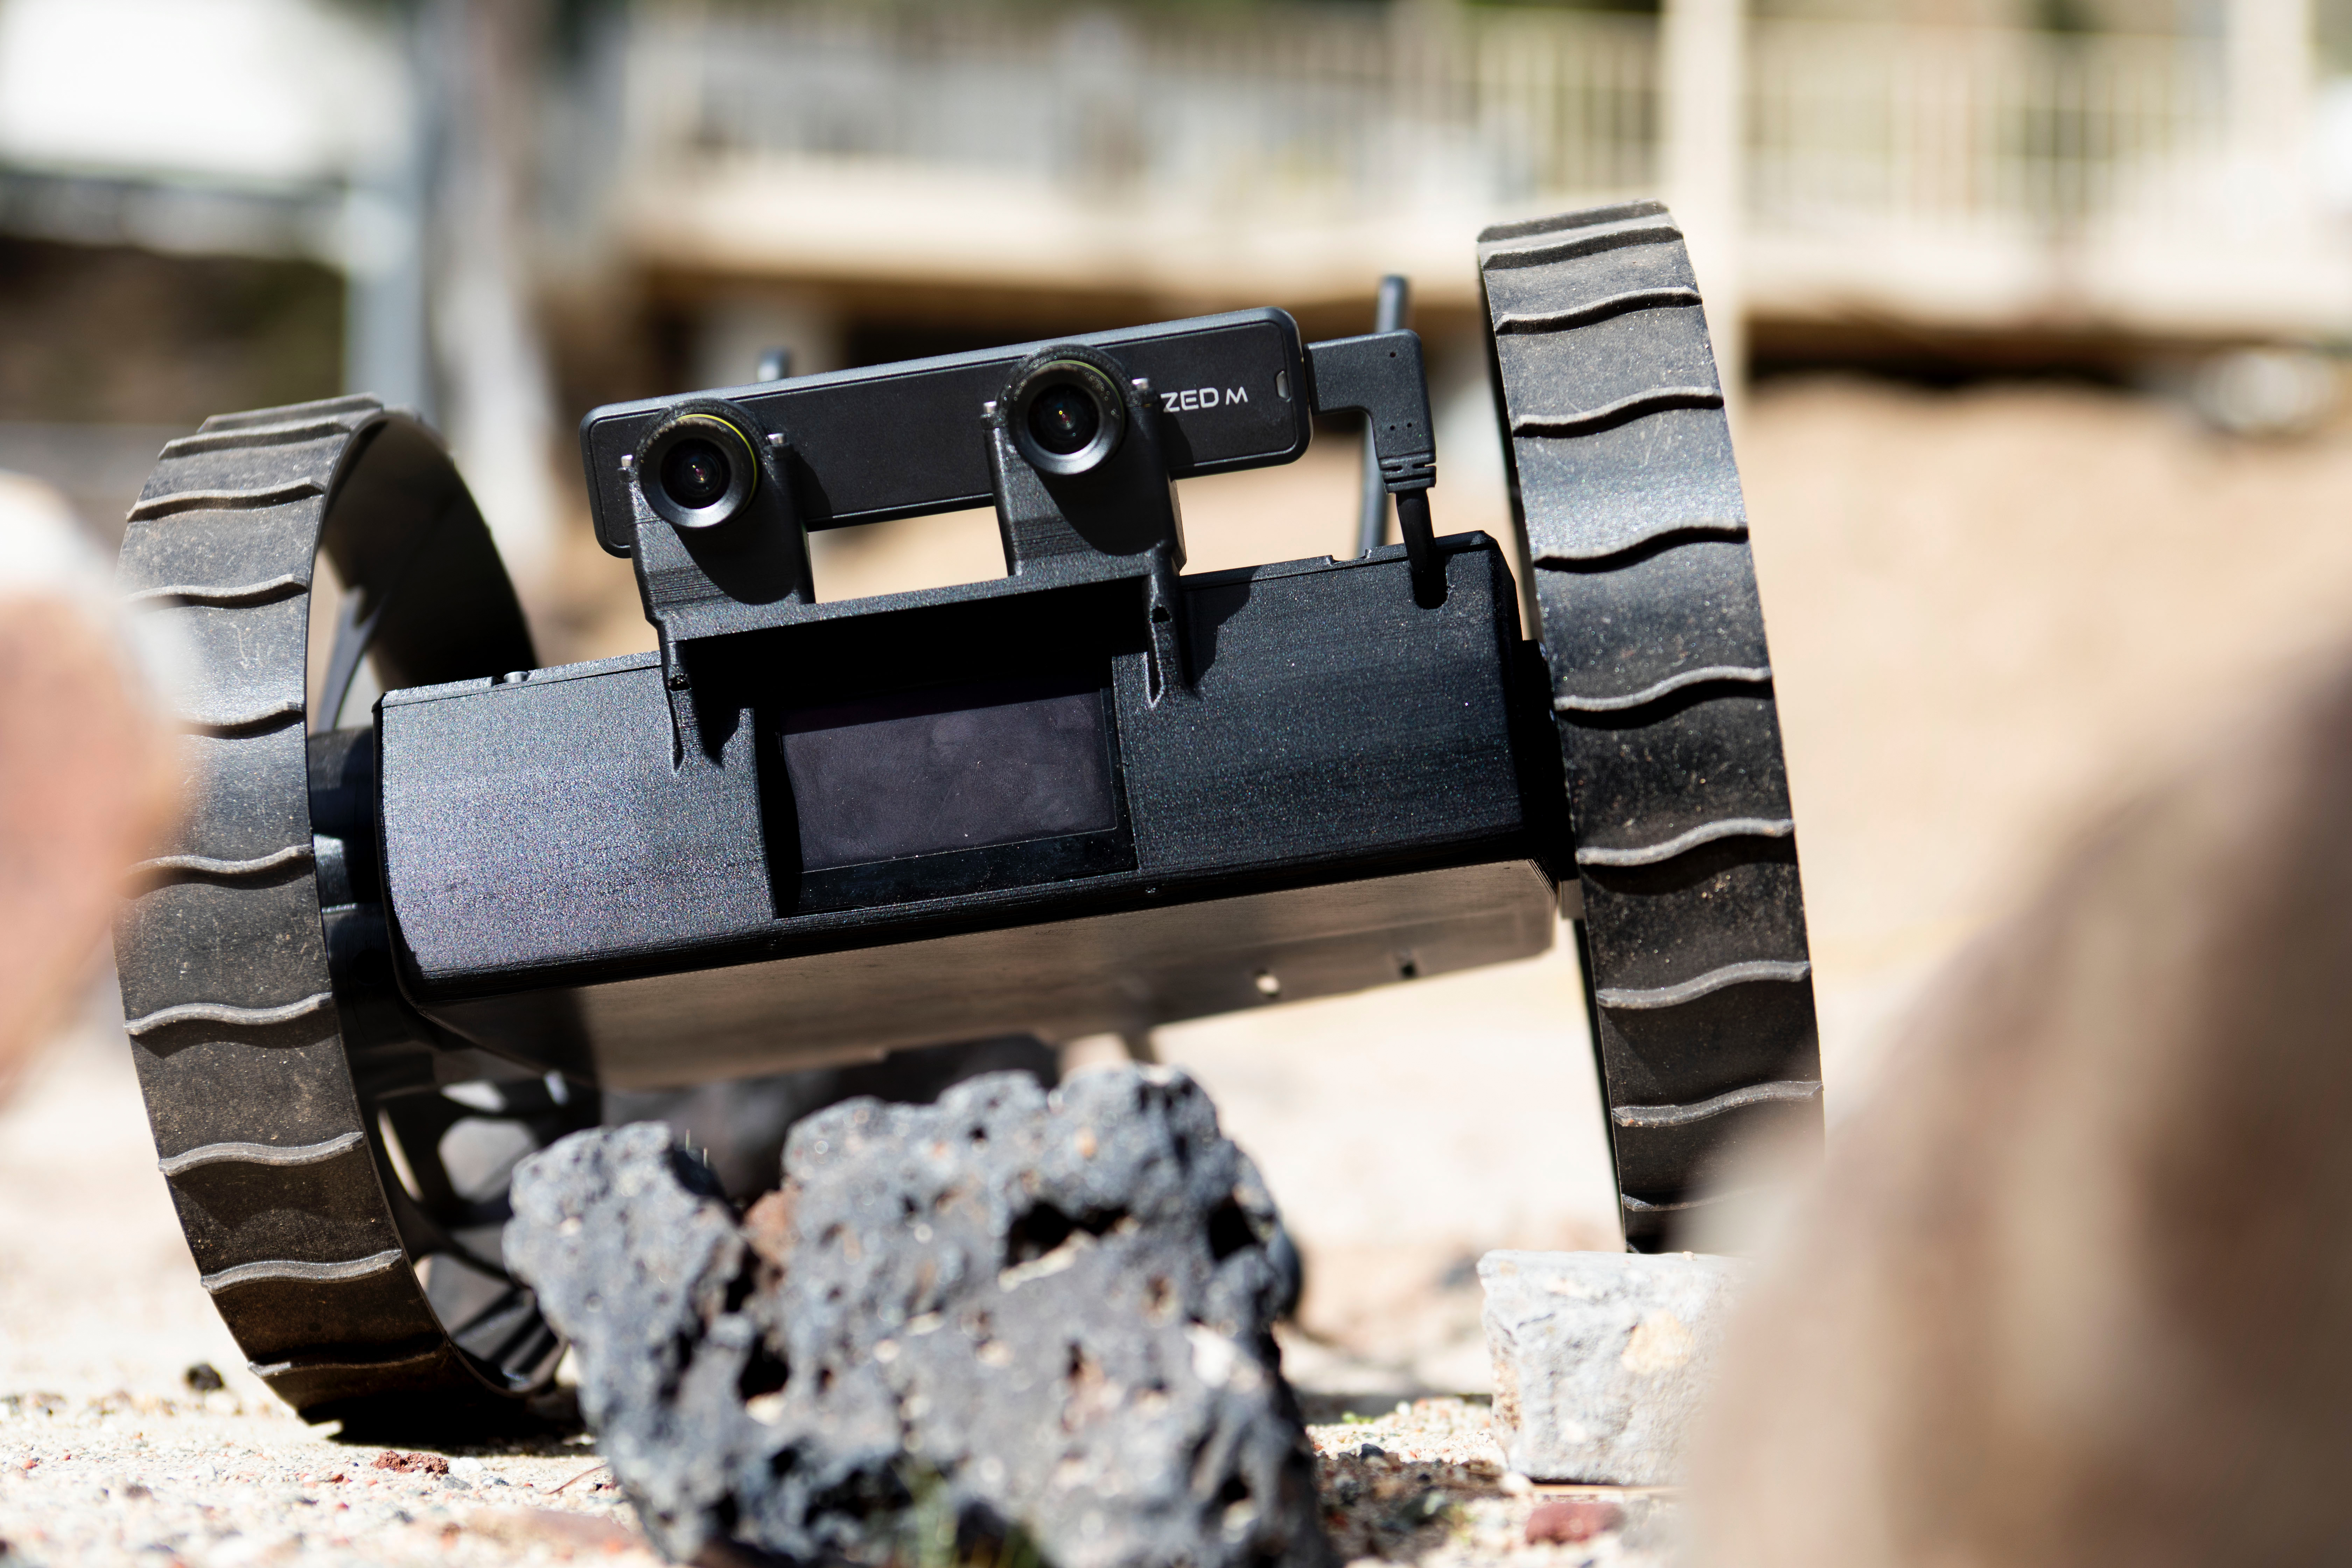

A-PUFFER Robot Explores a Rocky Terrain

A shoebox-sized wheeled robot explores the rugged terrain on the surface of the Mars Yard at NASA’s Jet Propulsion Laboratory during recent tests of the Autonomous Pop-Up Flat Folding Explorer Robot (A-PUFFER) project. The robots are designed to work in groups, and could form roving teams of small robots that might one day explore the surface of the Moon or Mars.

Credit: NASA/JPL-Caltech